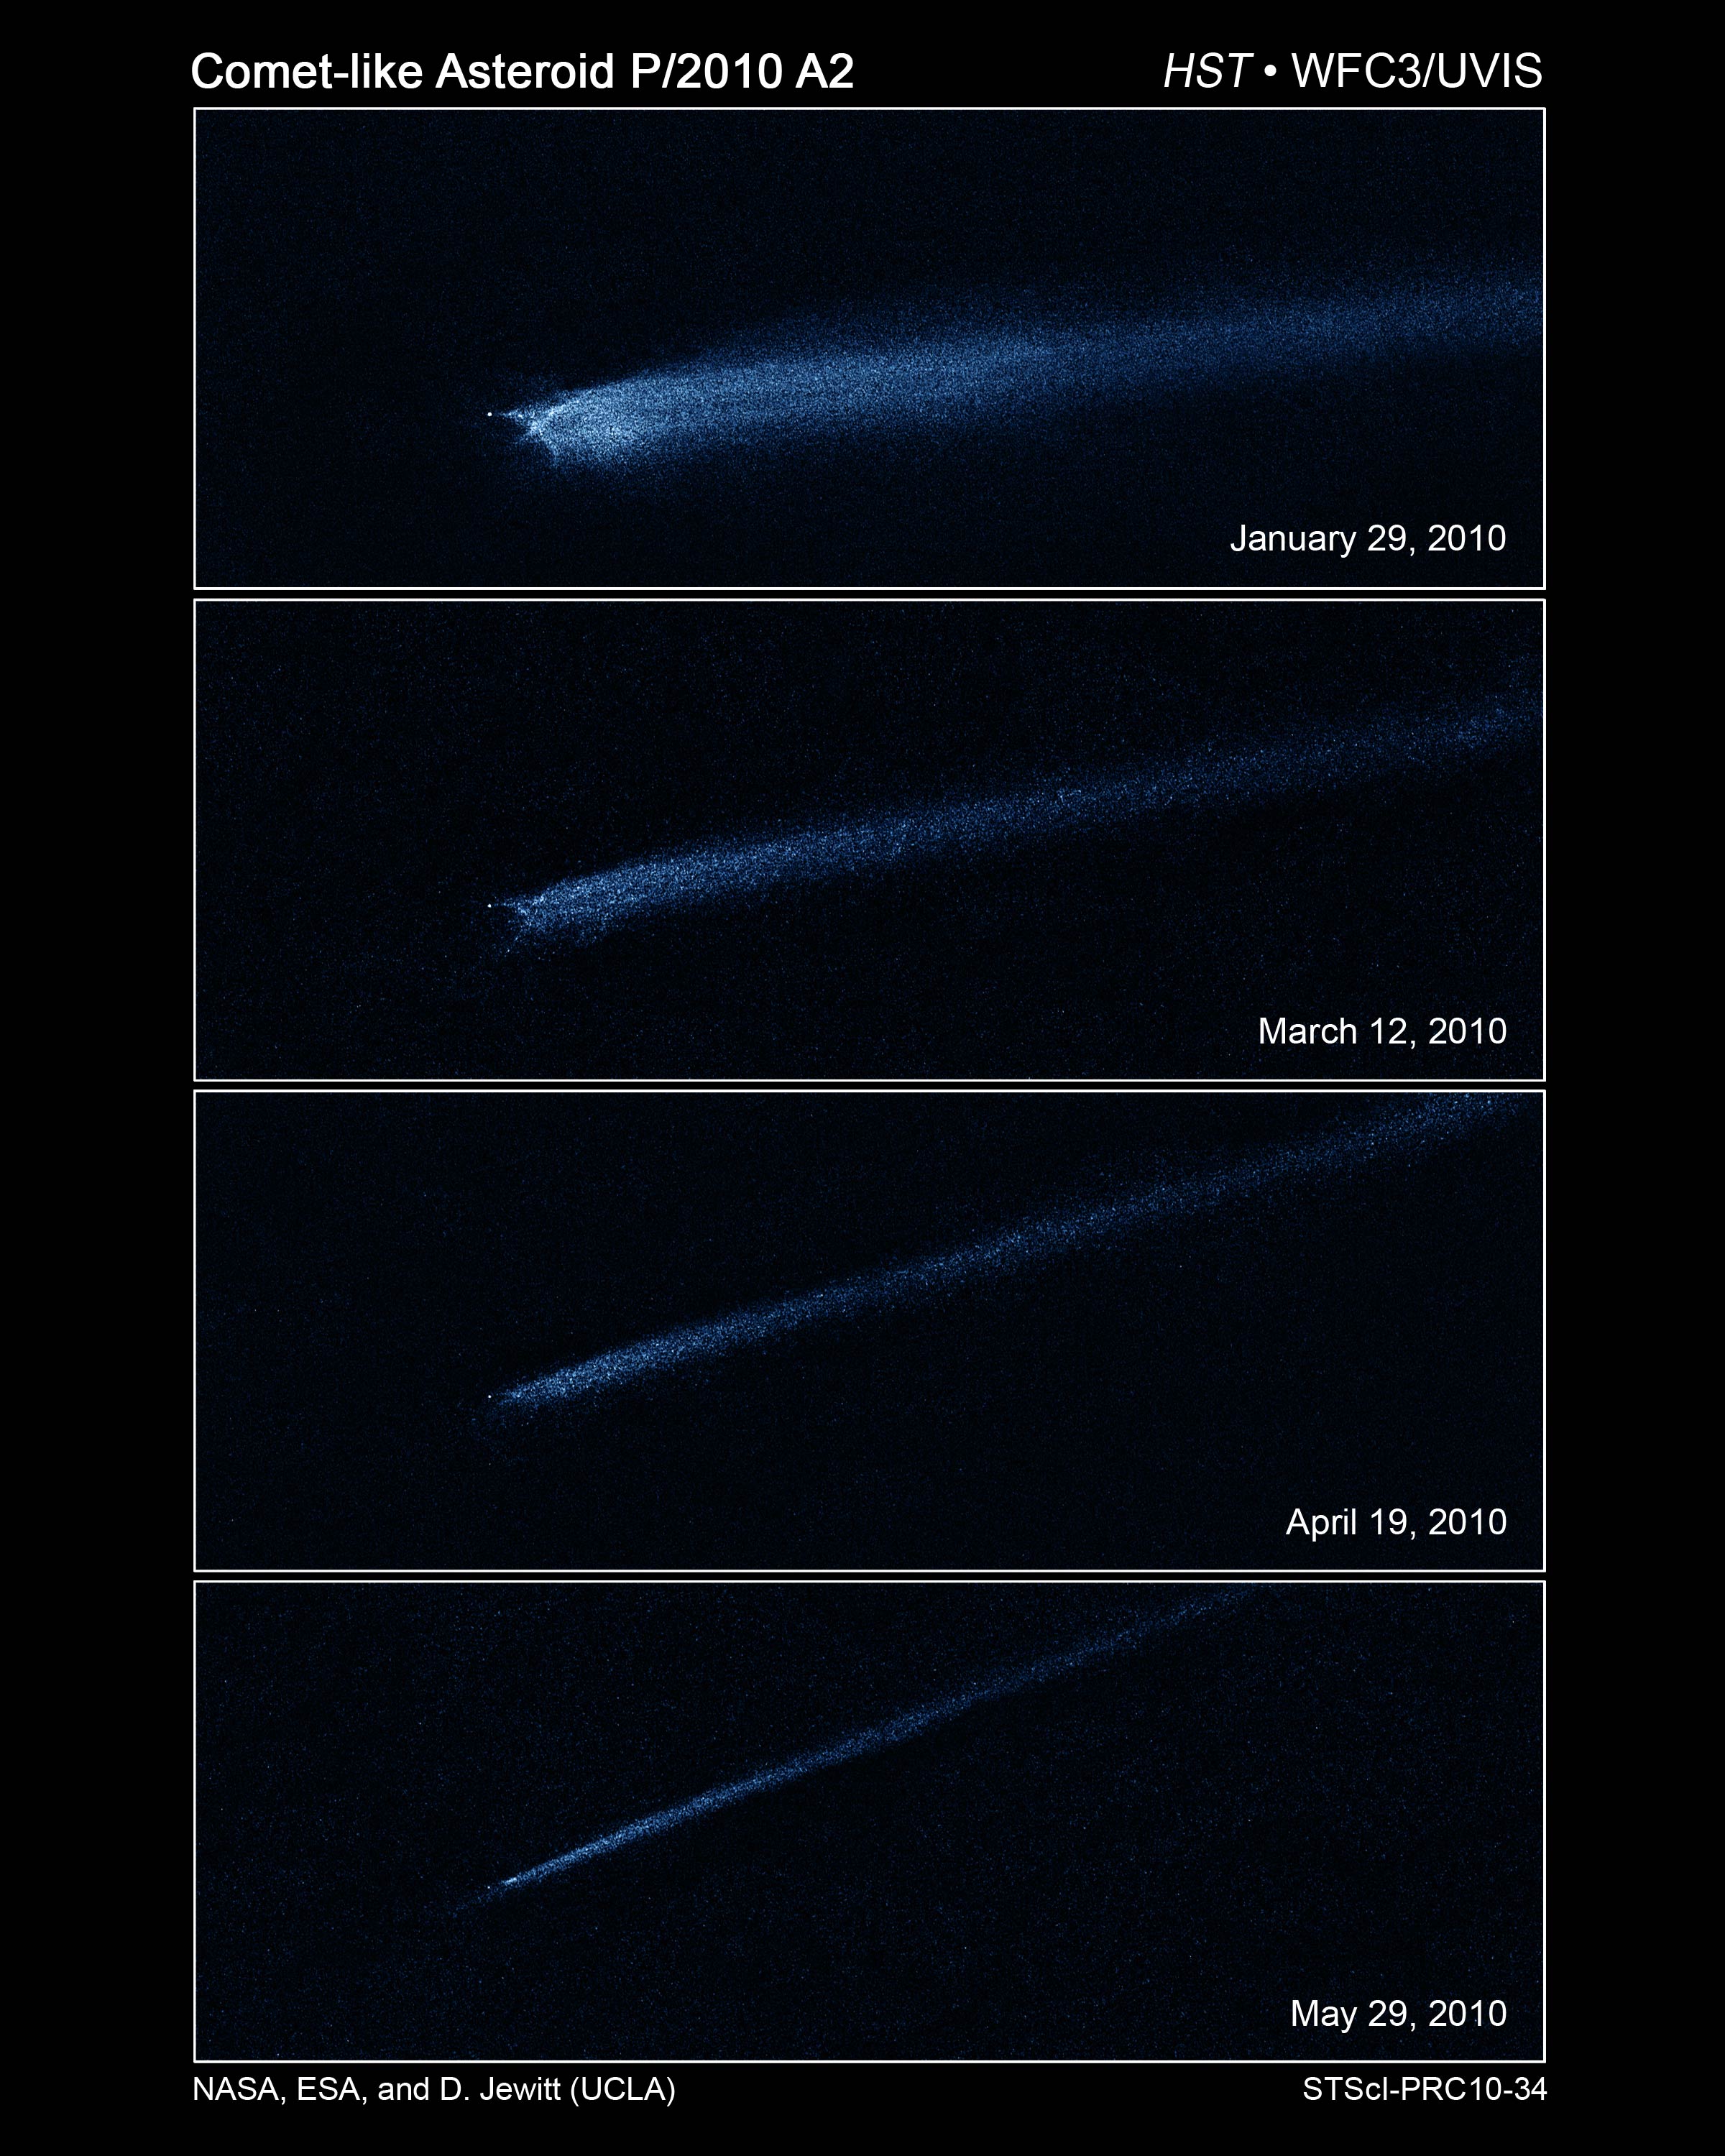

Hubble Captures Aftermath of Asteroid Collision

These four Hubble Space Telescope images, taken over a five-month period, show the odd-shaped debris that likely came from a collision between two asteroids.

The Hubble images, taken from January to May 2010 with Wide Field Camera 3, reveal a point-like object about 400 feet (120 meters) wide, with a long, flowing dust tail behind a never-before-seen X pattern, which remained intact. Particle sizes in the tail are estimated to vary from about 1/25th of an inch (a millimeter) to an inch (2.5 centimeters) in diameter. The tail contains enough dust to make a ball 65 feet (20 meters) wide, most of it blown out of the bigger body by the impact-caused explosion.

The asteroid debris, dubbed P/2010 A2, appears to be shrinking in each successive image because Earth's faster orbit is carrying the planet away from the object. Between January and May, Earth rotated more than 100 million miles away from the debris field. The object was 102 million miles from Earth when Hubble first observed it in January 2010.

P/2010 A2 was found cruising around the asteroid belt, a reservoir of millions of rocky bodies between the orbits of Mars and Jupiter.

The images were taken in visible light and artificially colored blue.

Credit: NASA, ESA, and D. Jewitt (UCLA)